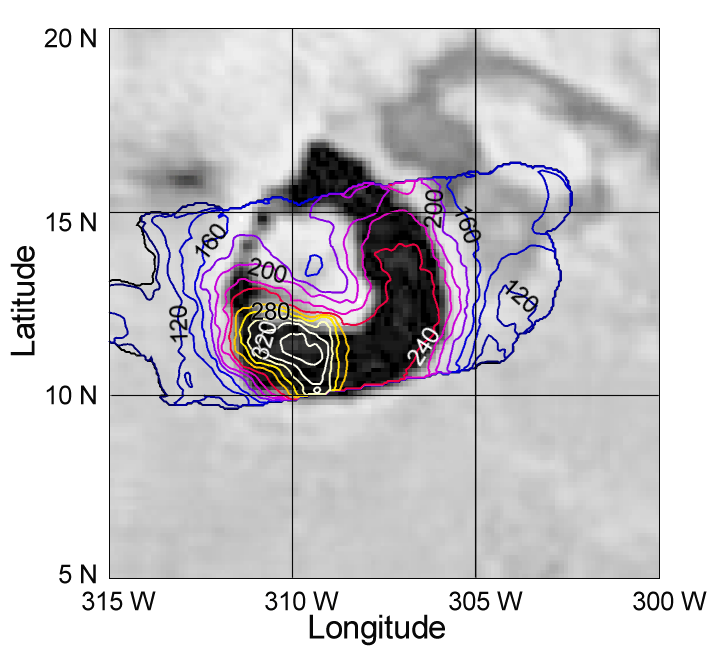

Galileo PPR Temperature Maps of Loki in October 1999

Like a terrestrial weather map, this map made by the photopolarimeter-radiometer onboard NASA’s Galileo spacecraft shows how temperatures vary across the surface of Jupiter’s moon Io. However, in this case the temperatures are due to volcanic activity, not weather. The maps show Io’s most powerful volcano, Loki, which was in the throes of one of its periodic bright eruptions when the map was made during Galileo’s close flyby of Io on October. The background to the temperature map is a Galileo image of Loki taken earlier in the Galileo mission.

Loki’s most prominent feature is the huge horseshoe-shaped dark caldera, 200 kilometers (120 miles) across. These observations reveal that most of the lava lake is at a remarkably uniform temperature, about -23 degrees C (-9 degrees F). This is chilly by Earth standards, but on Io, where most of the surface is colder than -145 degrees C (-230 degrees F), enormous amounts of volcanic heat are required to keep such a large area at this temperature. The uniform temperature, which was also seen by Galileo’s Near Infrared Mapping Spectrometer, could be due to a uniformly thick frozen crust over a lake of molten lava, or to a series of old lava flows that have been cooling down for a year or two since they erupted.

The southwestern corner of the caldera is much hotter the highest resolution photopolarimeter-radiometer observation shows peak temperatures of at least 126 degrees C (260 F). It is likely that this is the site of the new eruption that began in September, and that fresh lava erupting there will eventually spill out from this region to warm up the parts of the caldera to the east and north.

The Jet Propulsion Laboratory, Pasadena, CA manages the Galileo mission for NASA’s Office of Space Science, Washington, DC. JPL is a division of the California Institute of Technology, Pasadena, CA.

Credit: NASA/JPL/Lowell Observatory